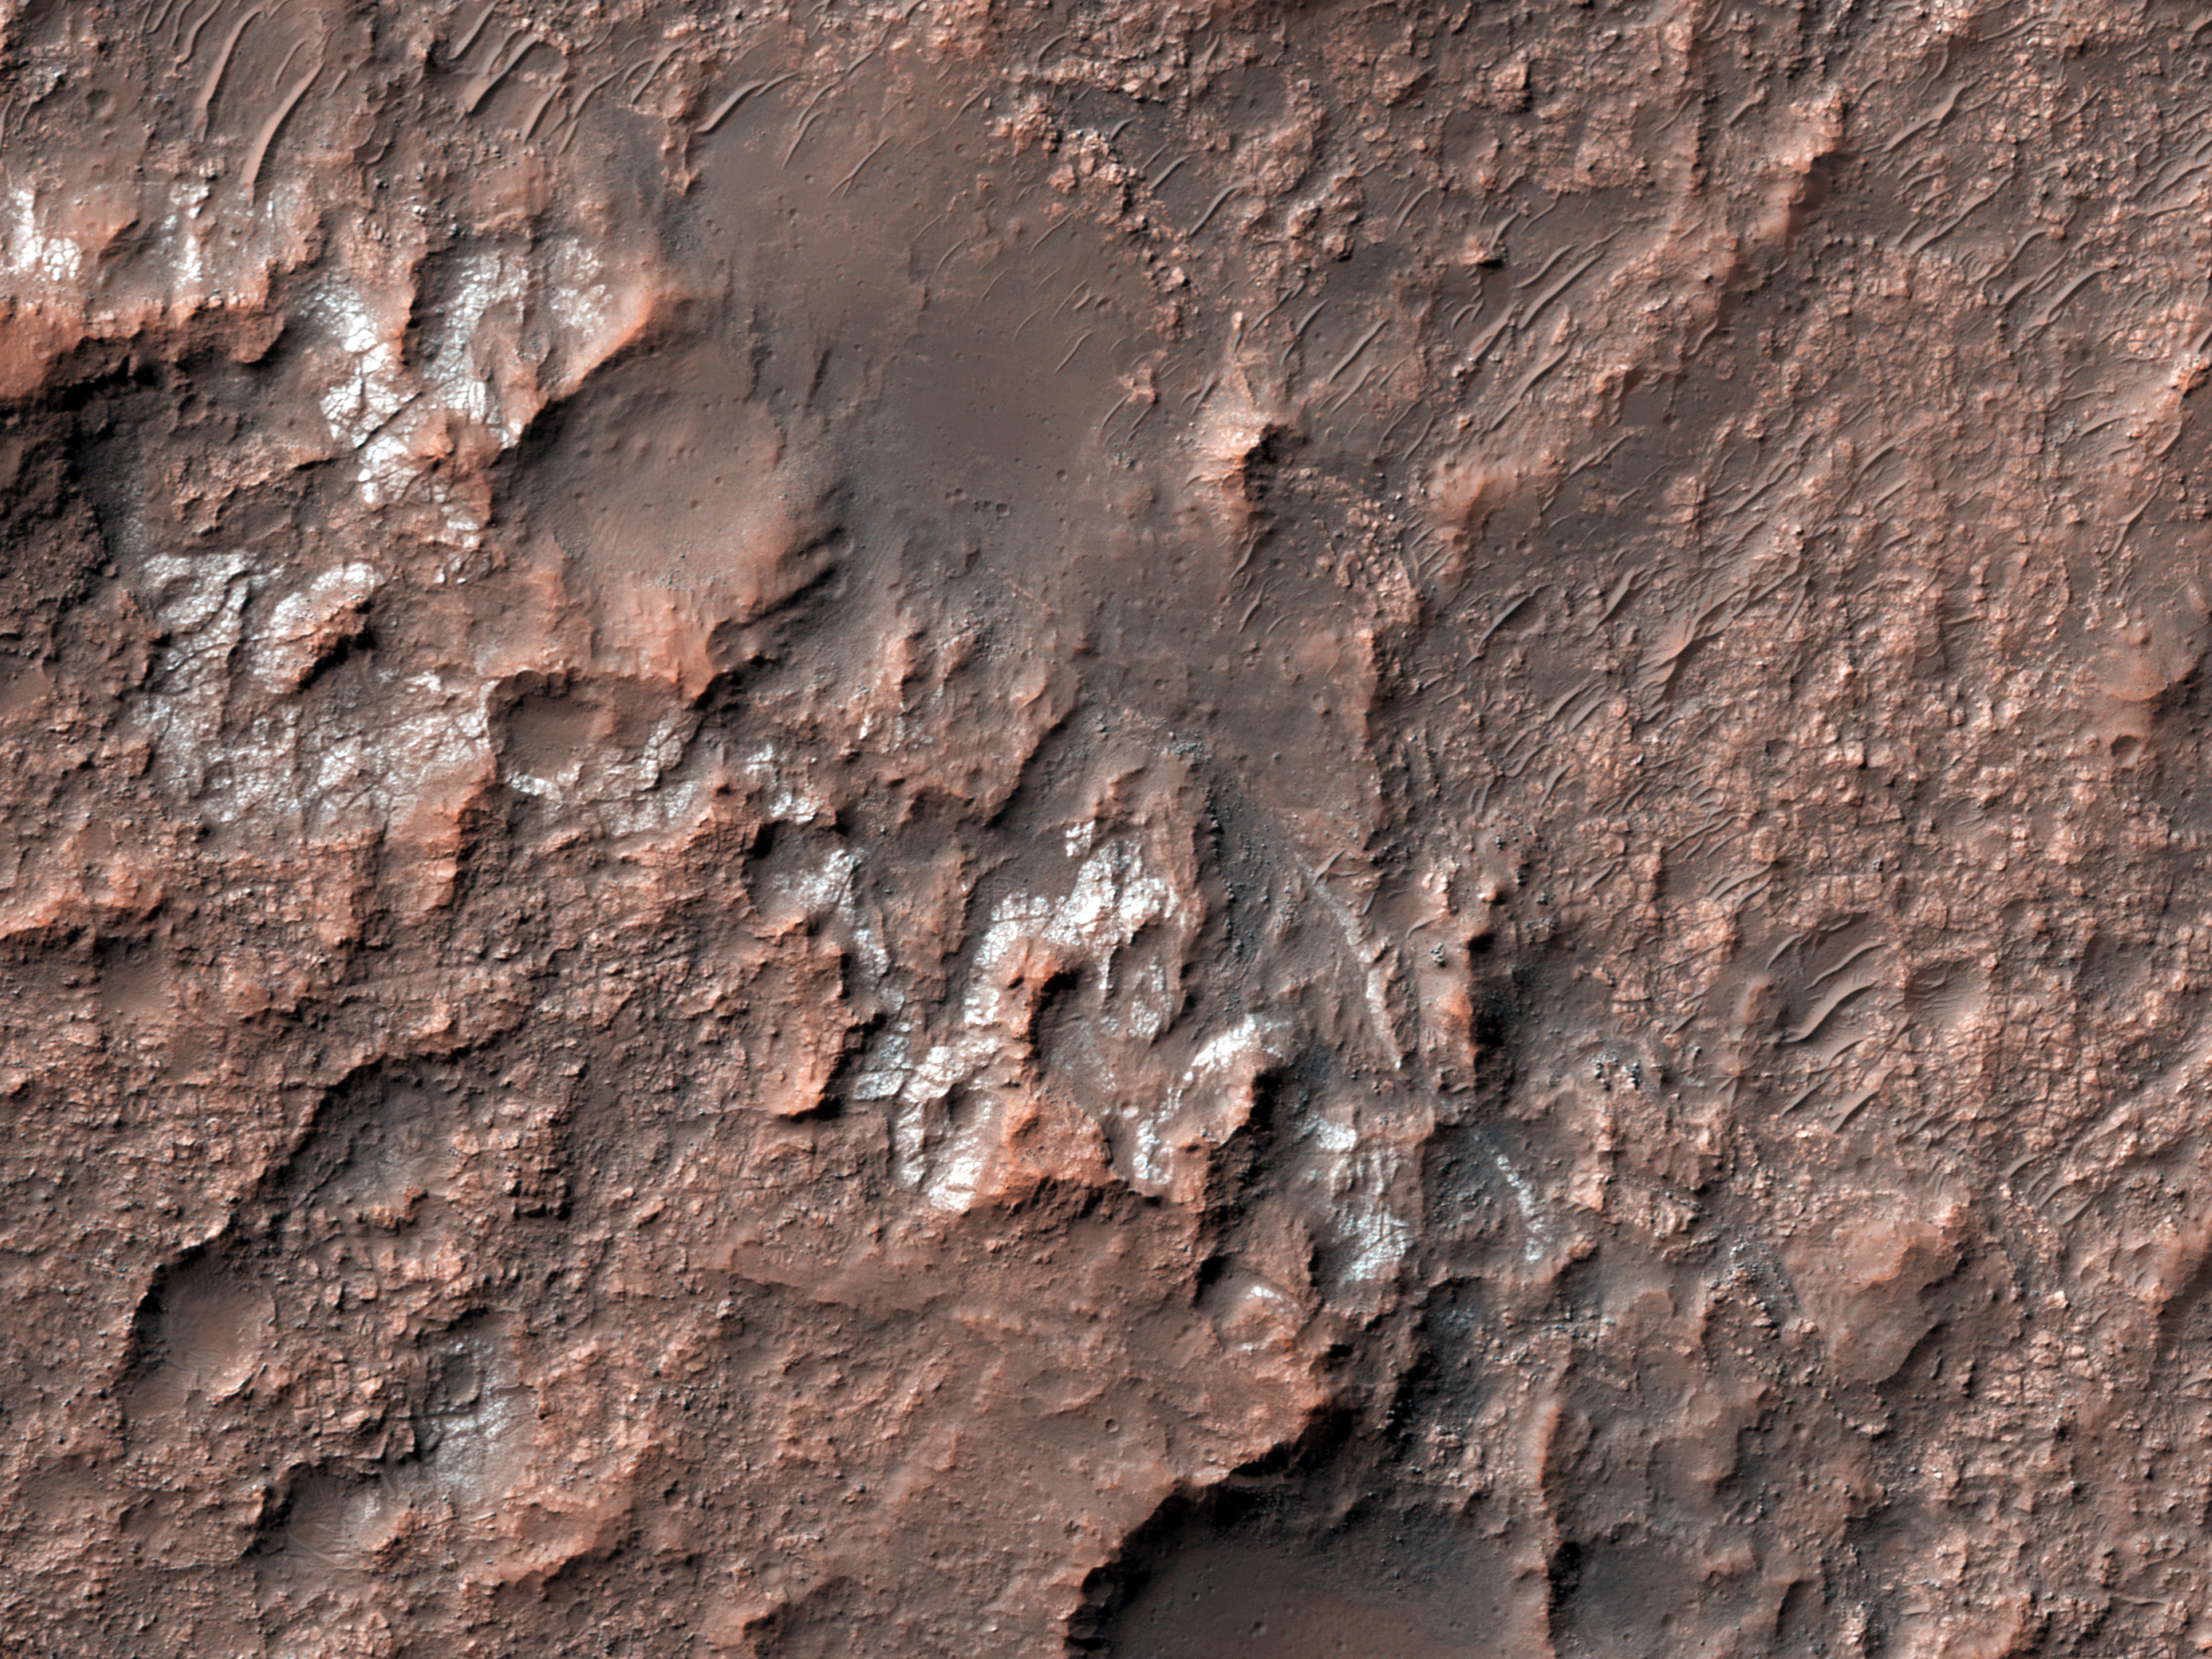

Looking for Salts on Mars

Why are scientists interested in areas that contain salts on Mars? Simply put, salts usually form by evaporation of liquid water. Most salts can easily dissolve in water, and if that water evaporates away completely, the salt is left behind as a deposit or residue. The larger the amount of salts initially dissolved, the larger the salt deposit left behind when the water evaporates. So when scientists look for regions on Mars that have noticeable salt deposits, they are effectively looking for areas that may have contained liquid water in the past.

A few years ago, a group of scientists found more than 600 locations on Mars that may contain chloride salts, which could be very similar to common table salt. Since then, scientists have been using the HiRISE camera to look at these locations more closely and they have found out that many of these locations are very similar to dried lakes on Earth, which are sometimes called “playas” or “salt pans.” Many such playas can be visited in California and Arizona such as the Racetrack playa and the Death Valley National Park.

In this image, the chlorides have a bright appearance and are covered by other dark materials. Interestingly, the bright deposits also display cracks that form polygonal patterns very similar to common mud cracks, which may be another indication that these deposits formed when salty waters evaporated away. Studying these regions in detail can help scientists understand when and how the weather conditions on Mars may have changed.

HiRISE is one of six instruments on NASA’s Mars Reconnaissance Orbiter. The University of Arizona, Tucson, operates the orbiter’s HiRISE camera, which was built by Ball Aerospace & Technologies Corp., Boulder, Colo. NASA’s Jet Propulsion Laboratory, a division of the California Institute of Technology in Pasadena, manages the Mars Reconnaissance Orbiter Project for the NASA Science Mission Directorate, Washington.

Credit: NASA/JPL-Caltech/Univ. of Arizona